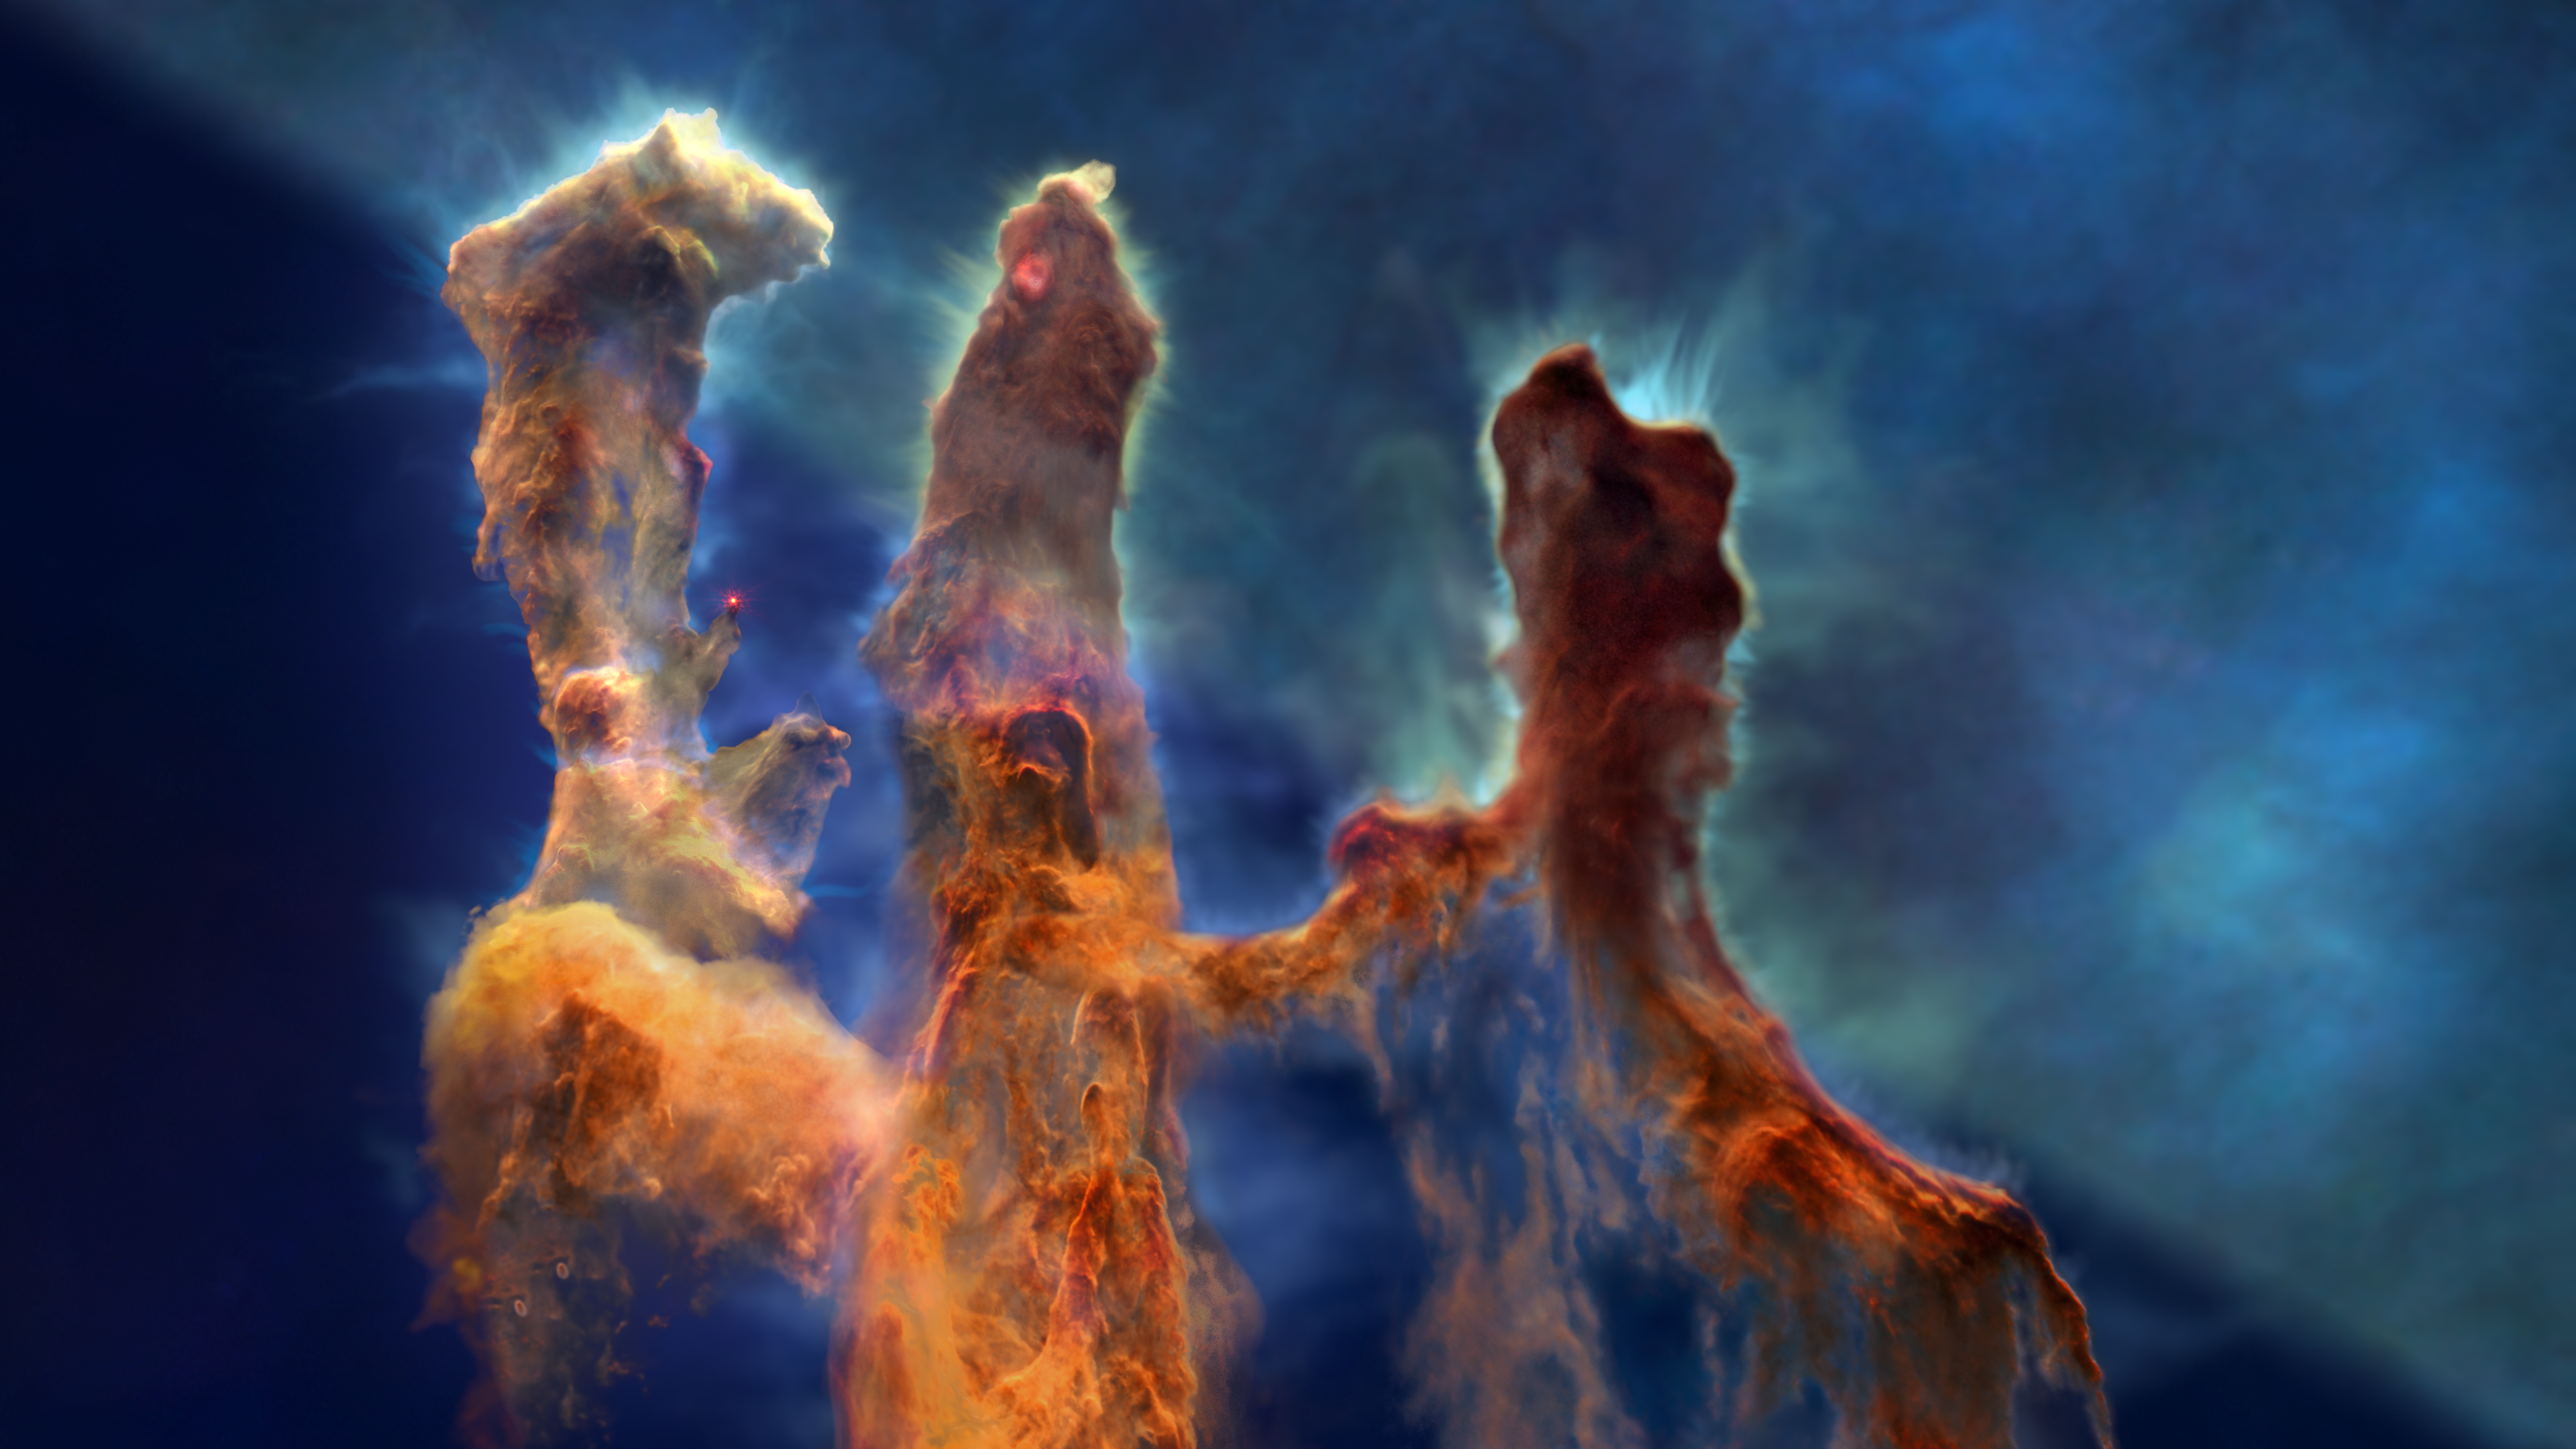

The Pillars of Creation and the Interplay of Stars and Dust

This scientific visualization explores the iconic Pillars of Creation in the Eagle Nebula (Messier 16 or M16) and the various ways that stars and dust are intertwined in the process of star formation. In developing the contextual story and the three-dimensional model, the video uses data from science papers, the Hubble Space Telescope, the Webb Space Telescope, the Spitzer Space Telescope, and the Chandra X-ray Observatory.

The sequence begins with zoom from our Milky Way galaxy in to the Pillars of Creation, a scale change greater than a factor of 10,000. Along the way, the general distribution of stars and dust clouds on the sky leads to the specific details of the star-forming Eagle Nebula. The stellar winds and high energy light from hot young stars at the center of the nebula are responsible for creating the pillars' shapes.

The video then enters a journey into the three-dimensional structure of the pillars. Based on scientific results, astronomers and artists modeled this striking formation in three dimensions and created a sequence that flies past and among the pillars. What can look like three connected pillars in a two-dimensional image separates into four dust clouds with ionized gas streaming away from each in the three-dimensional model.

As the virtual camera flies through the model, the view shifts back and forth between Hubble's visible-light and Webb's infrared-light perspectives. Viewers explore the contrasts between Hubble's and Webb's observations, which demonstrate how the telescopes complement each other by probing different scientific aspects of the clouds.

The Pillars of Creation get their nickname from the fact that stars are forming within these dust clouds. The visual tour highlights various stages of star formation, including an embedded protostar at the top of the central pillar, bipolar jets from a hidden star in the process of forming in the upper part of the left pillar, and a newborn star in the middle of the left pillar.

This visualization is a product of the AstroViz Project of NASA's Universe of Learning. A shorter non-narrated visualization, The Pillars of Creation: A 3D Multiwavelength Exploration, focuses on the experiential flythrough of the pillars.

For additional learning resources, including images, videos, sonifications, interactives, and 3D printable models, visit the Pillars of Creation Resources page at NASA’s Universe of Learning.

Credit: NASA’s Universe of Learning, Gregory Bacon (STScI), Frank Summers (STScI); Gregory Bacon (STScI), Ralf Crawford (STScI), Joseph DePasquale (STScI), Leah Hustak (STScI), Danielle Kirshenblat (STScI), Christian Nieves (STScI), Joseph Olmsted (STScI), Alyssa Pagan (STScI), Frank Summers (STScI), Robert Hurt (Caltech, Caltech/IPAC); Science Advisor: Anna McLeod (Durham University); Music: Joseph DePasquale (STScI)